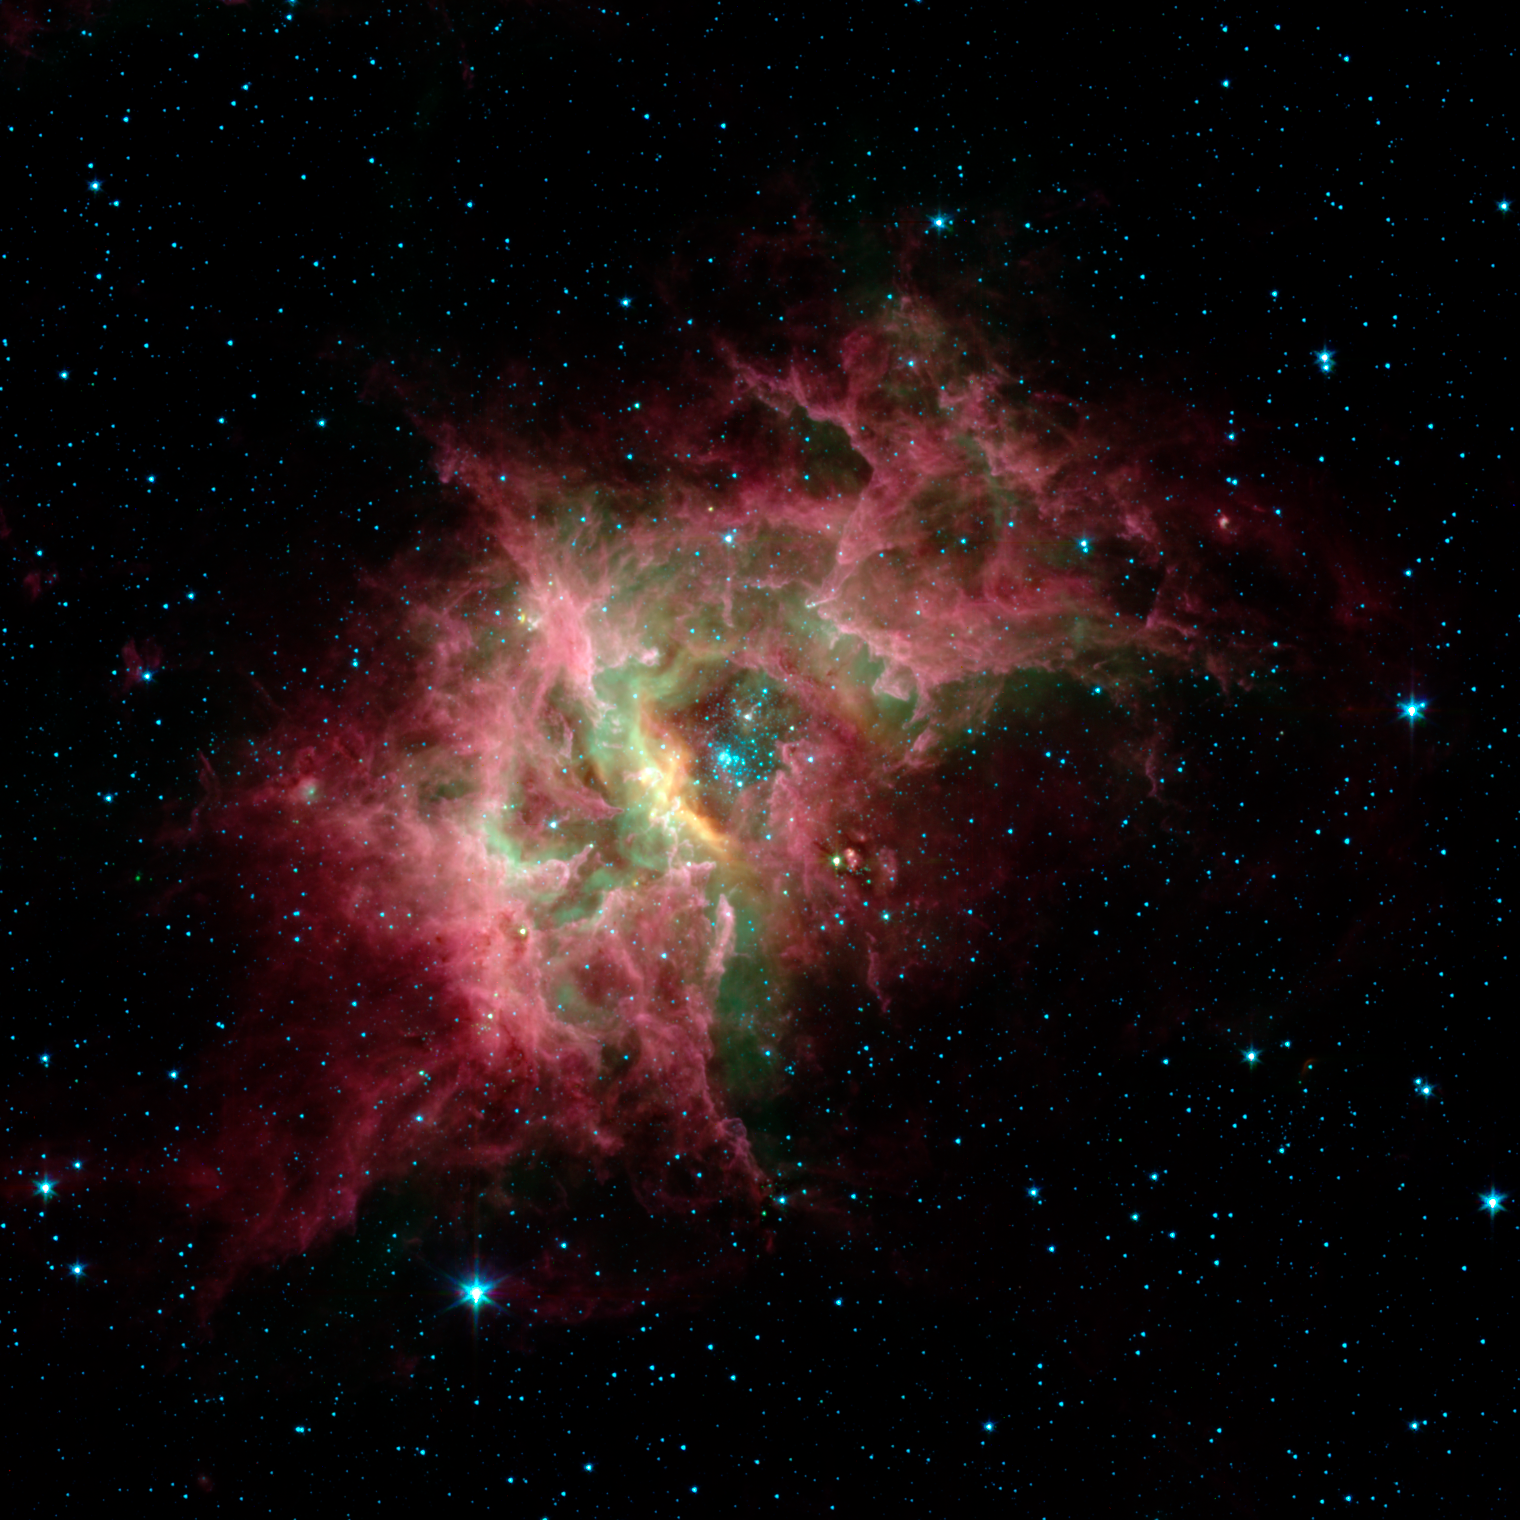

Star Formation in RCW 49

One of the most prolific birthing grounds in our Milky Way galaxy, a nebula called RCW 49, is exposed in superb detail for the first time in this new image from NASA's Spitzer Space Telescope. Located 13,700 light-years away in the southern constellation Centaurus, RCW 49 is a dark and dusty stellar nursery that houses more than 2,200 stars.

Because many of the stars in RCW 49 are deeply embedded in plumes of dust, they cannot be seen at visible wavelengths. When viewed with Spitzer's infrared eyes, however, RCW 49 becomes transparent. Like cracking open a quartz rock to discover its jewels inside, the nebula's newborn stars have been dramatically exposed.

This image taken by Spitzer's infrared array camera highlights the nebula's older stars (blue stars in center pocket), its gas filaments (green) and dusty tendrils (pink). Speckled throughout the murky clouds are more than 300 never-before-seen newborn stars.

Astronomers are interested in further studying these newfound proto-stars because they offer a fresh look at star formation in our own galaxy.

This image was taken on Dec. 23, 2003, and is composed of photographs obtained at four wavelengths: 3.6 microns (blue), 4.5 microns (green), 5.8 microns (orange) and 8 microns (red).

Credit: NASA/JPL-Caltech/E. Churchwell (University of Wisconsin)